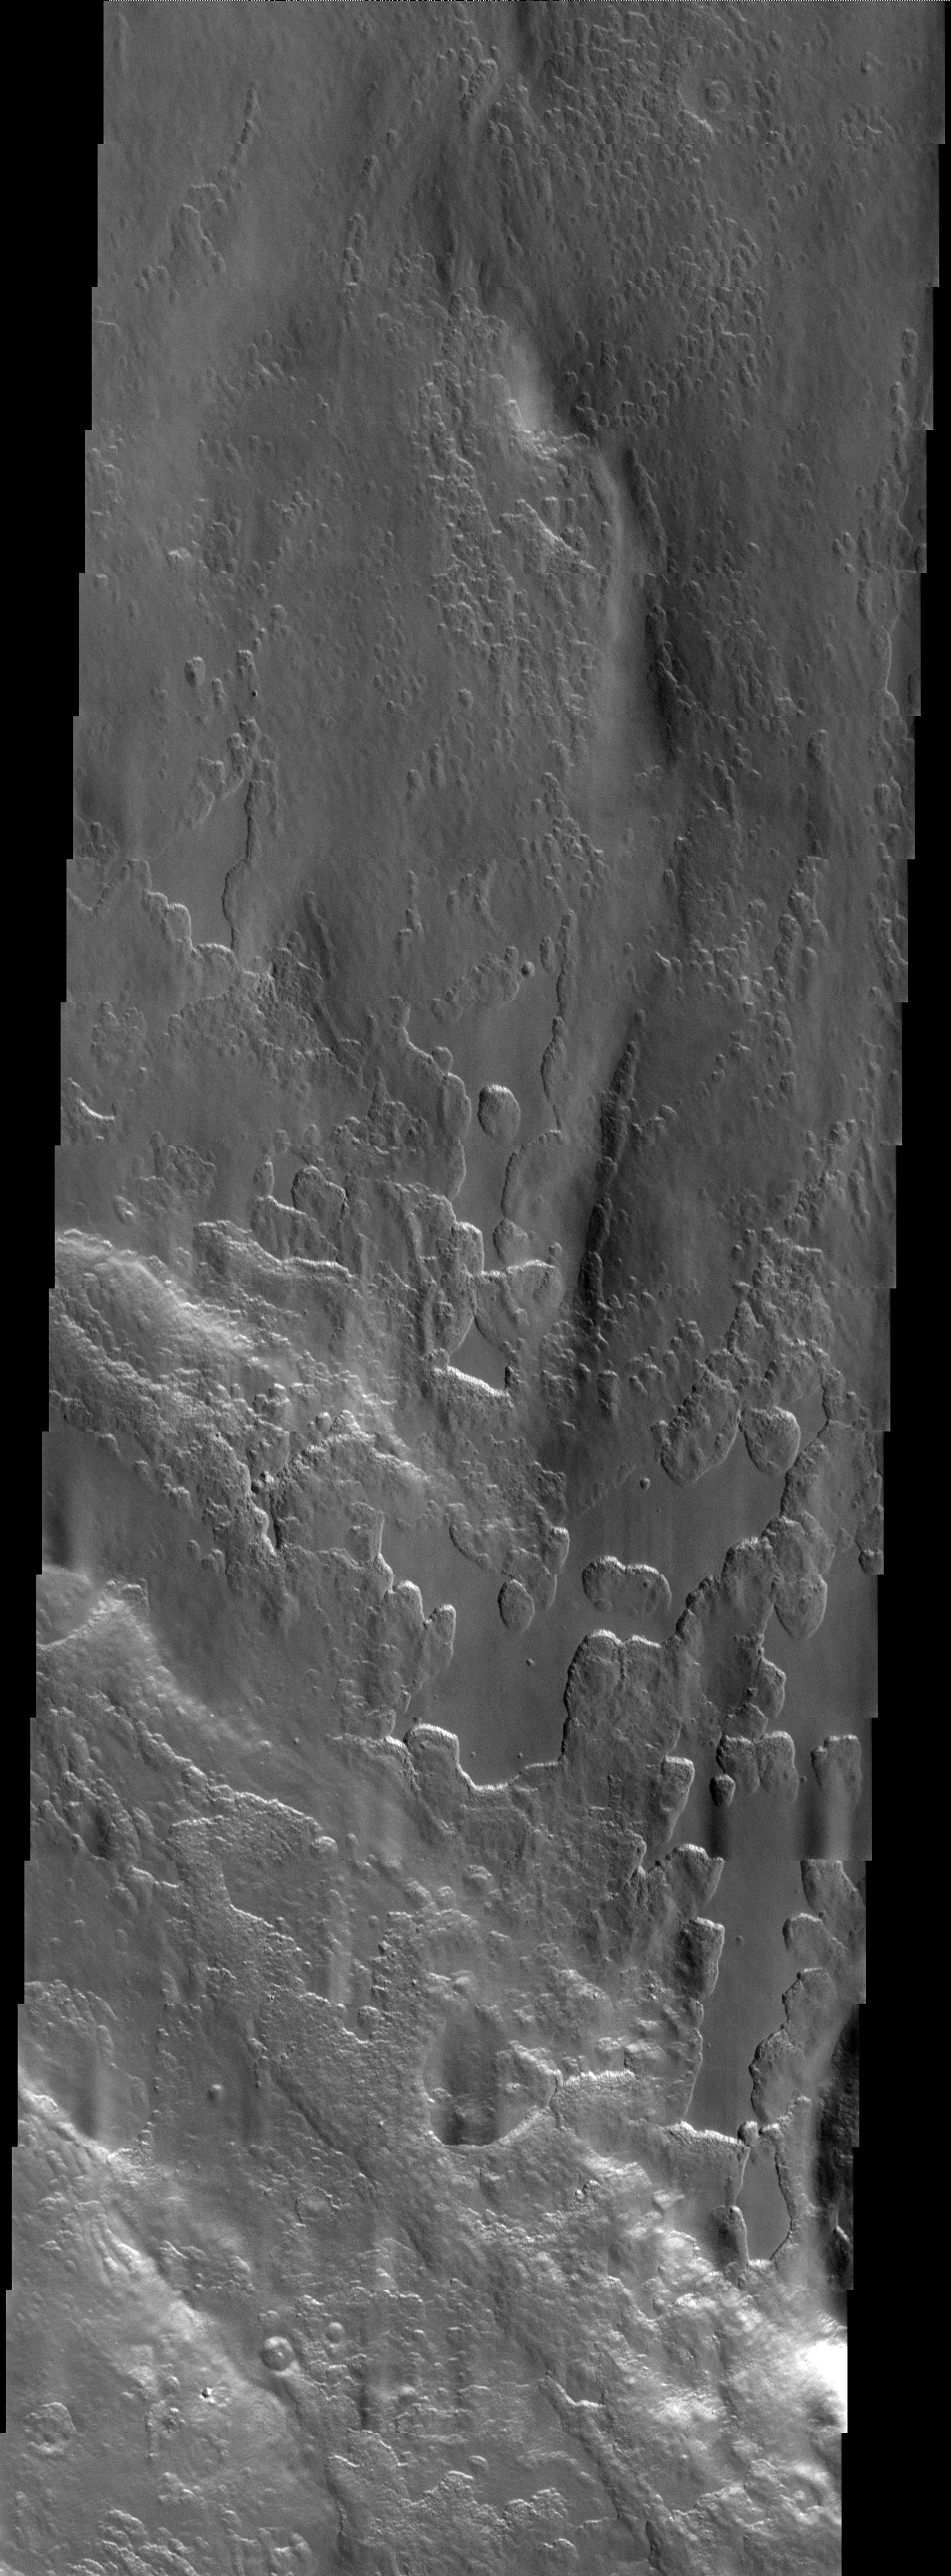

Peneus Patera

Released 12 August 2003

An unusual layer of smooth material covers the flanks of the volcano Peneus Patera just south of the Hellas Basin. Though smooth on its upper surface, the layer is pitted by a process of erosion that produces steep scarps facing the south pole and more gentle slopes in the direction of the equator. The style of erosion of the smooth layer suggests that ice of some form plays a role in shaping this terrain.

Image information: VIS instrument. Latitude -57, Longitude 54.1 East (305.9 West). 19 meter/pixel resolution.

Note: this THEMIS visual image has not been radiometrically nor geometrically calibrated for this preliminary release. An empirical correction has been performed to remove instrumental effects. A linear shift has been applied in the cross-track and down-track direction to approximate spacecraft and planetary motion. Fully calibrated and geometrically projected images will be released through the Planetary Data System in accordance with Project policies at a later time.

NASA’s Jet Propulsion Laboratory manages the 2001 Mars Odyssey mission for NASA’s Office of Space Science, Washington, D.C. The Thermal Emission Imaging System (THEMIS) was developed by Arizona State University, Tempe, in collaboration with Raytheon Santa Barbara Remote Sensing. The THEMIS investigation is led by Dr. Philip Christensen at Arizona State University. Lockheed Martin Astronautics, Denver, is the prime contractor for the Odyssey project, and developed and built the orbiter. Mission operations are conducted jointly from Lockheed Martin and from JPL, a division of the California Institute of Technology in Pasadena.

Credit: NASA/JPL/ASU